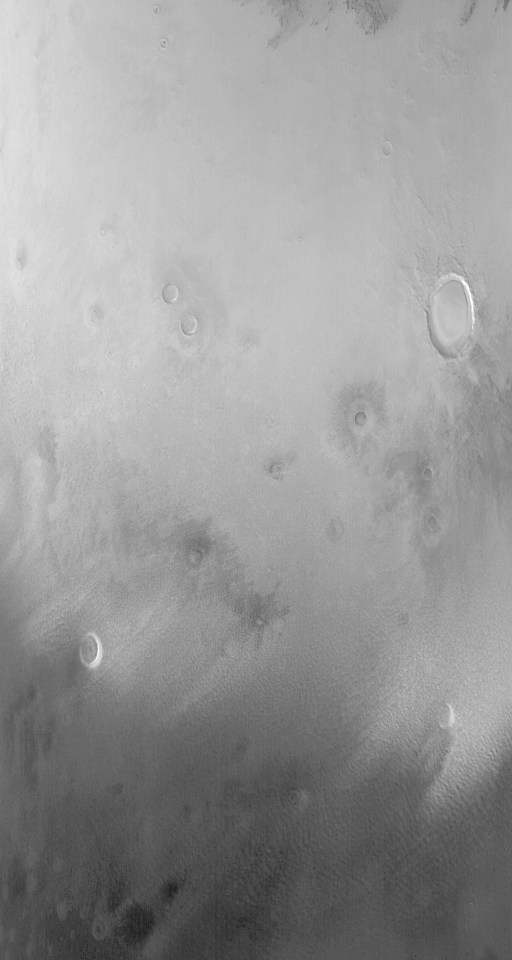

Defrosting North

15 June 2004
Spring is upon the martian northern hemisphere, and the north polar cap is shrinking. This Mars Global Surveyor (MGS) Mars Orbiter Camera (MOC) image, acquired on 12 June 2004, shows the retreating edge of the seasonal north polar cap near 70°N, 209°W. Low clouds and fogs stream away from the cap edge as it sublimes away. North is approximately up and the image covers an area roughly 500 km (311 mi) across. Sunlight illuminates the scene from the lower left. The crater containing a thick mound of material near the right-center of the image is Korolev.

Credit: NASA/JPL/Malin Space Science Systems